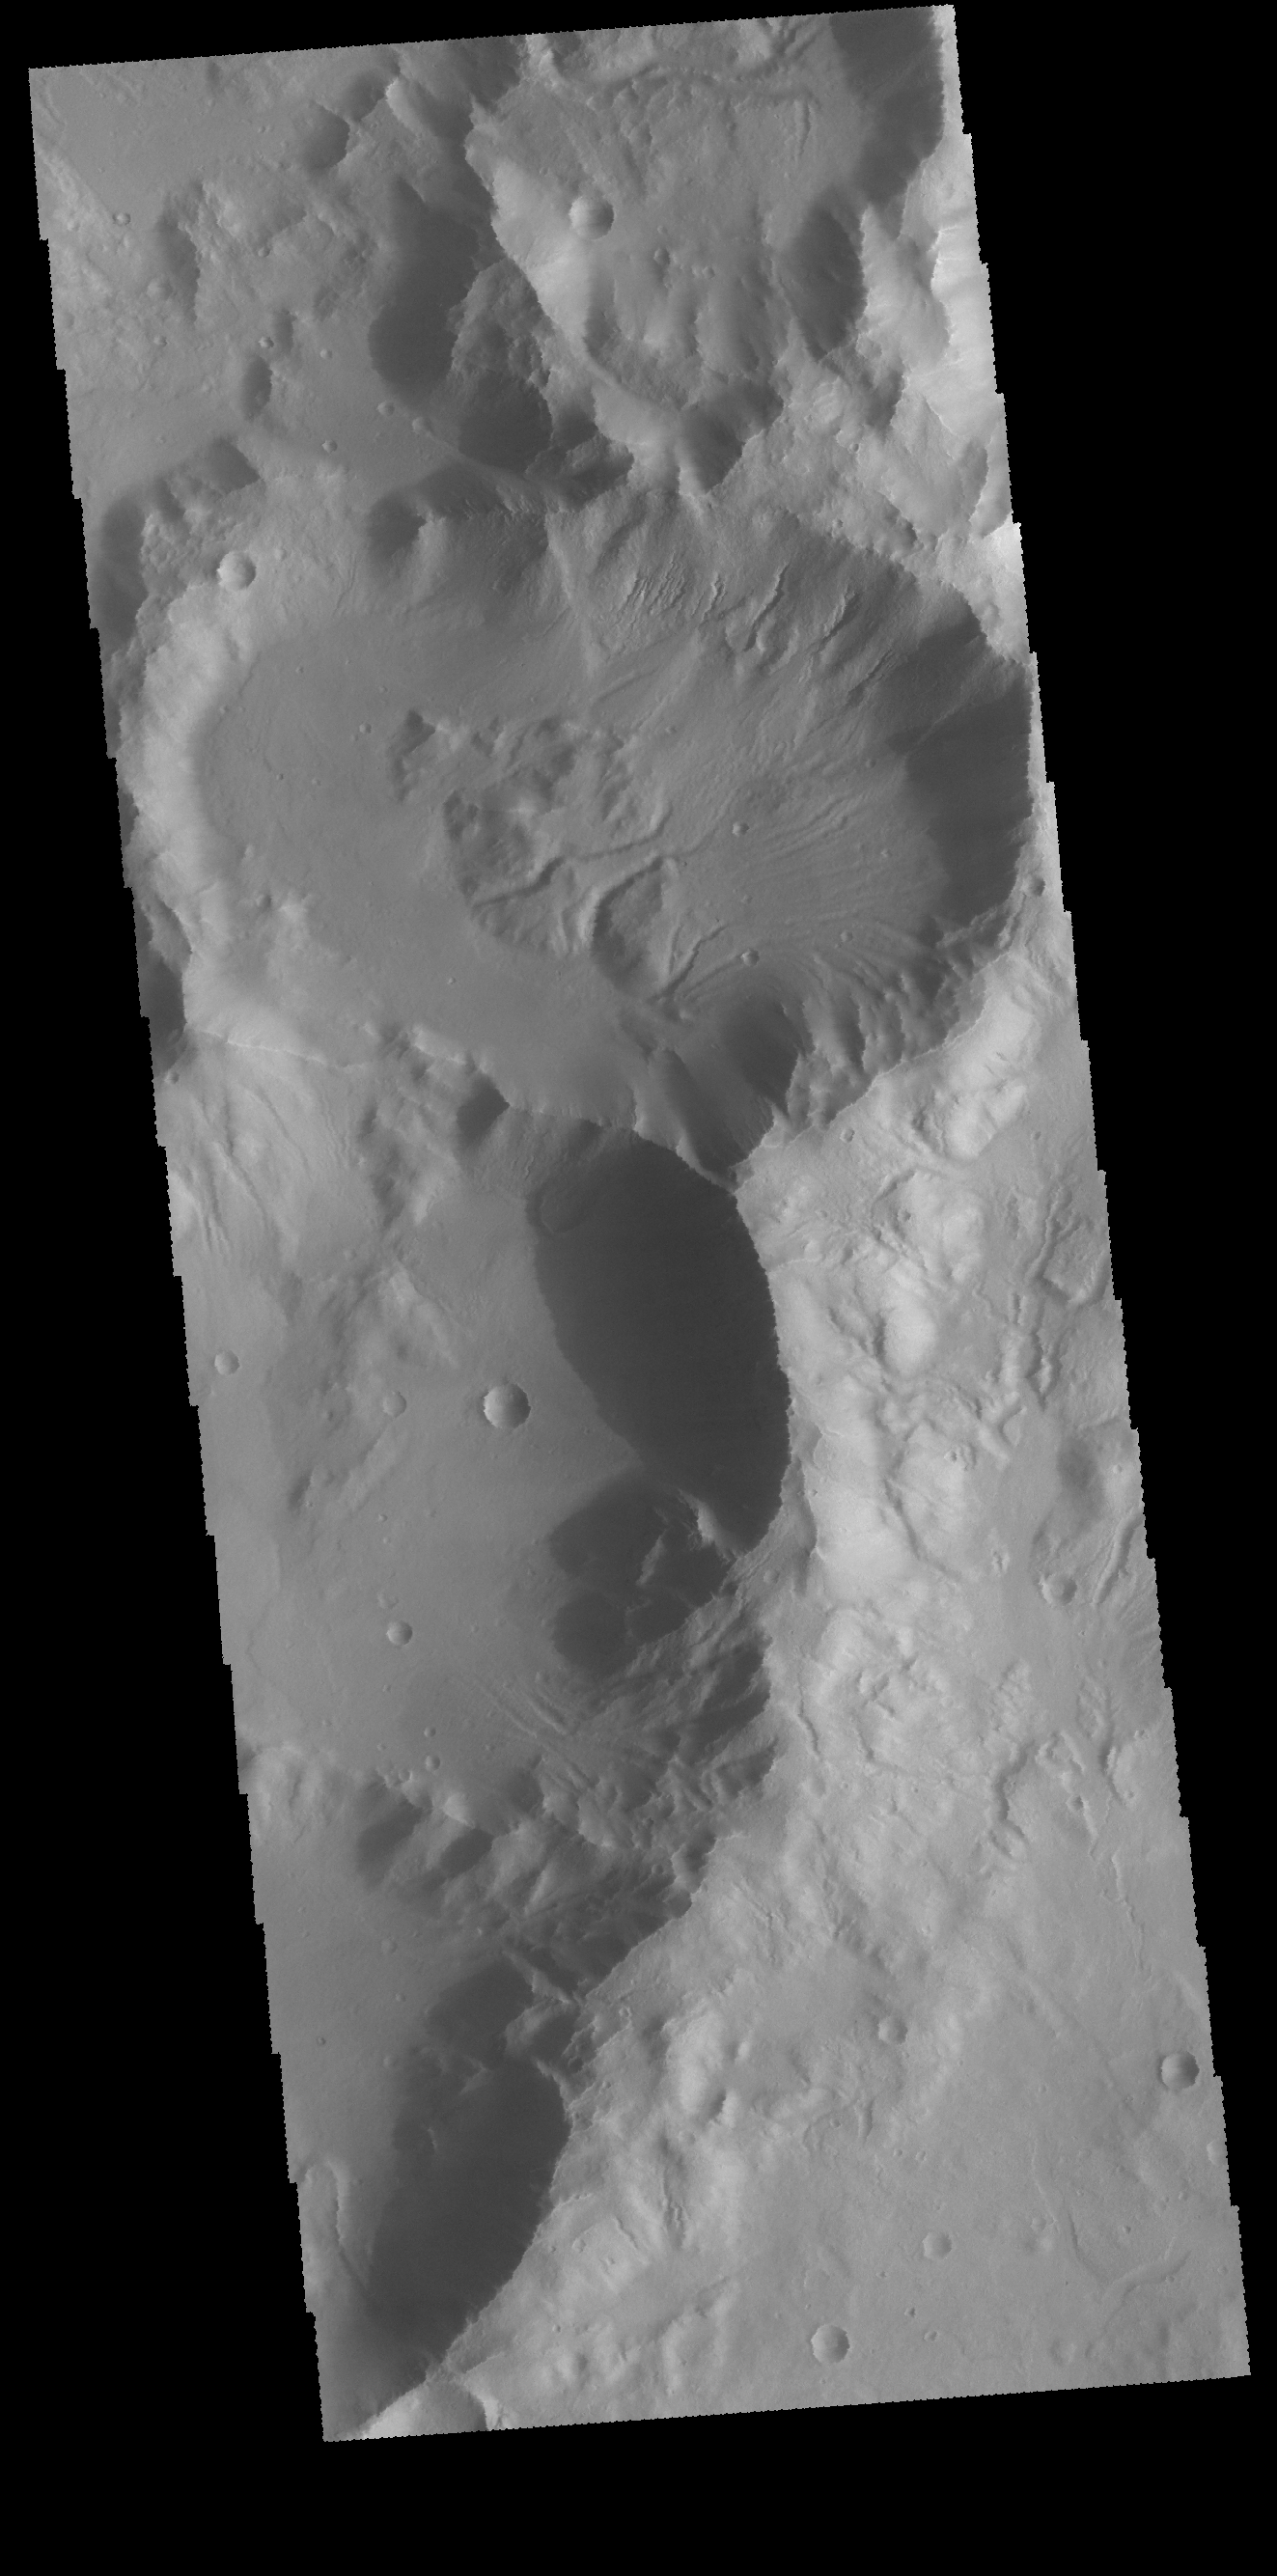

Terra Sirenum

This VIS image shows a group of craters in Terra Sirenum. The elongate crater in the top half of the image has numerous gullies dissecting the inner crater rim as will has channels that have dissected the block of material near the center of the crater. It appears that these channel are possible extensions of the rim gullies.

Credit: NASA/JPL-Caltech/ASU